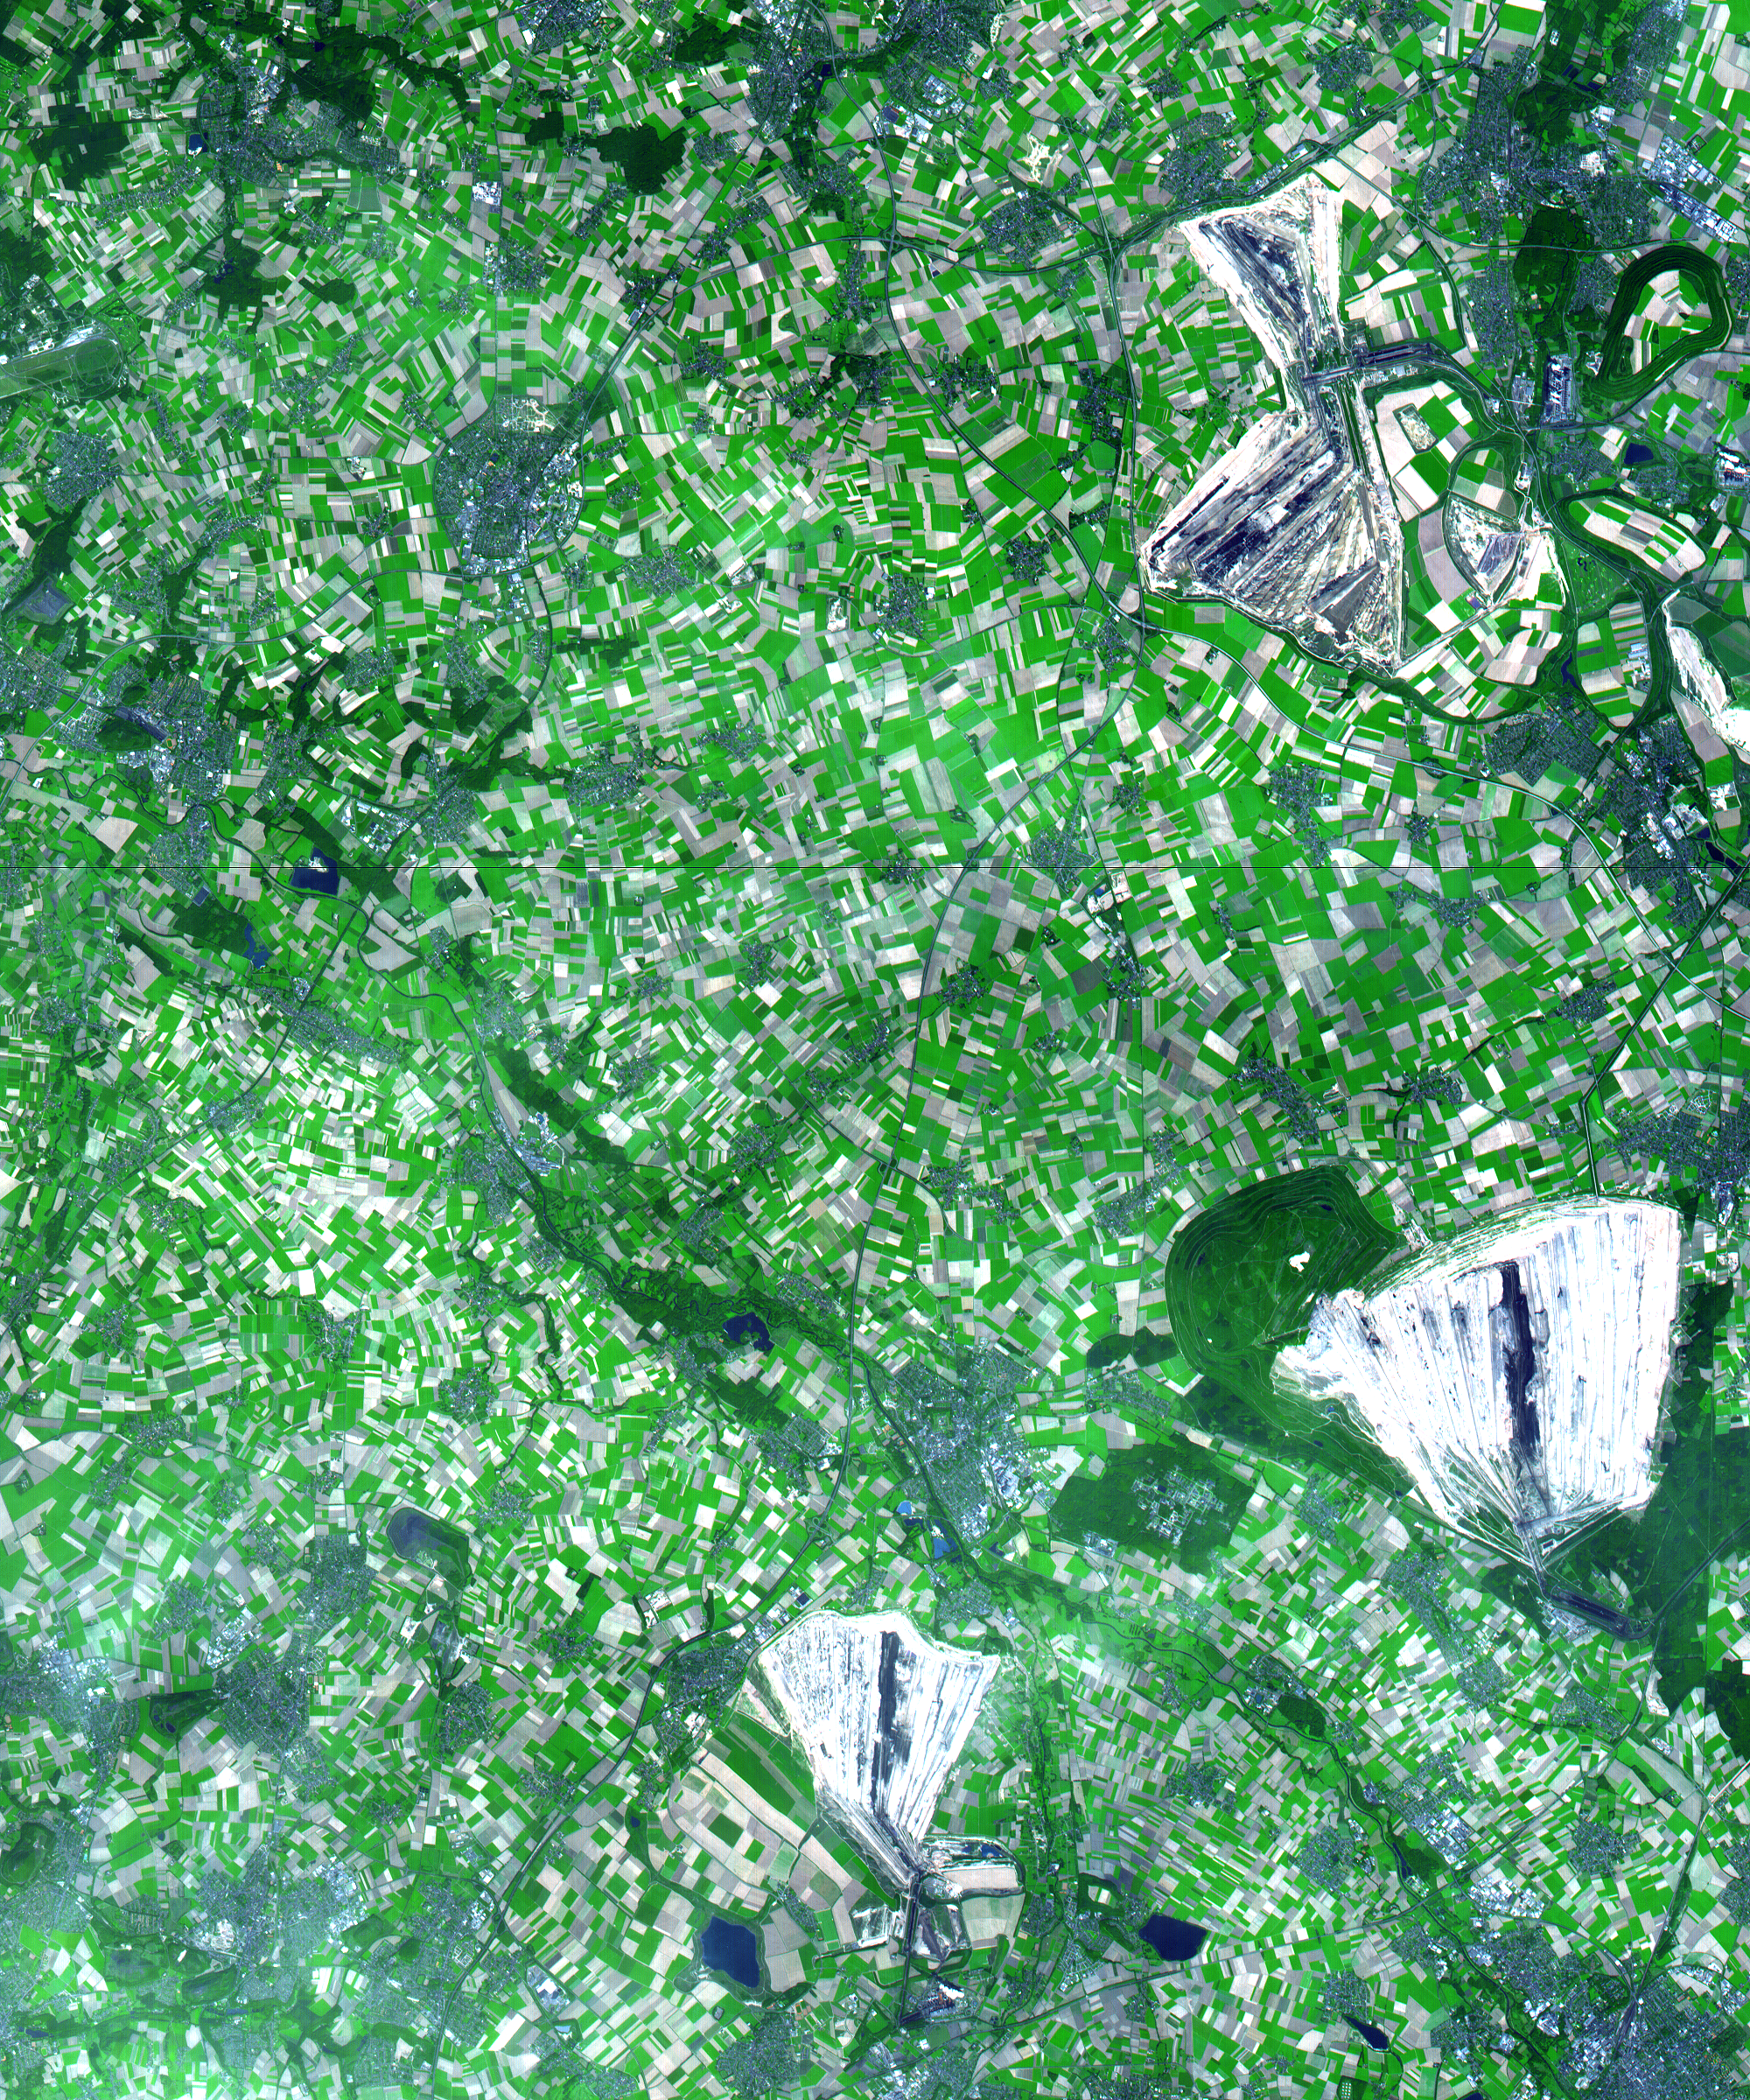

Coal Mining, Germany

This simulated natural color ASTER image in the German state of North Rhine Westphalia covers an area of 30 by 36 km, and was acquired on August 26, 2000. On the right side of the image are 3 enormous opencast coalmines. The Hambach opencast coal mine has recently been brought to full output capacity through the addition of the No. 293 giant bucket wheel excavator. This is the largest machine in the world; it is twice as long as a soccer field and as tall as a building with 30 floors. To uncover the 2.4 billion tons of brown coal (lignite) found at Hambach, five years were required to remove a 200-m-thick layer of waste sand and to redeposit it off site. The mine currently yields 30 million tons of lignite annually, with annual capacity scheduled to increase to 40 million tons in coming years.

The image is centered at 51 degrees north latitude, 6.4 degrees east longitude.

Advanced Spaceborne Thermal Emission and Reflection Radiometer (ASTER) is one of five Earth-observing instruments launched December 18, 1999, on NASA’s Terra satellite. The instrument was built by Japan’s Ministry of International Trade and Industry. A joint U.S./Japan science team is responsible for validation and calibration of the instrument and the data products. Dr. Anne Kahle at NASA’s Jet Propulsion Laboratory, Pasadena, California, is the U.S. science team leader; Moshe Pniel of JPL is the project manager. ASTER is the only high-resolution imaging sensor on Terra. The primary goal of the ASTER mission is to obtain high-resolution image data in 14 channels over the entire land surface, as well as black and white stereo images. With revisit time of between 4 and 16 days, ASTER will provide the capability for repeat coverage of changing areas on Earth’s surface.

The broad spectral coverage and high spectral resolution of ASTER will provide scientists in numerous disciplines with critical information for surface mapping and monitoring dynamic conditions and temporal change. Examples of applications include monitoring glacial advances and retreats, potentially active volcanoes, thermal pollution, and coral reef degradation; identifying crop stress; determining cloud morphology and physical properties; evaluating wetlands; mapping surface temperature of soils and geology; and measuring surface heat balance.

Credit: NASA/GSFC/METI/ERSDAC/JAROS, and U.S./Japan ASTER Science Team